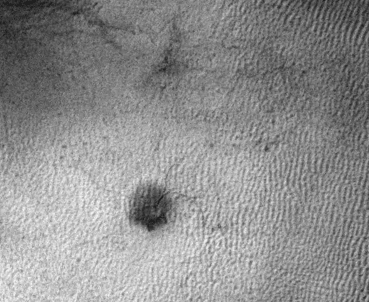

‘Baby Spider’: Growth of a Martian Trough Network

This sequence of three images shows the growth of a branching network of troughs carved by thawing carbon dioxide over the span of three Martian years. This process is believed to also form larger radially patterned channel features known as Martian “spiders.”

The images were taken by the High Resolution Imaging Science Experiment (HiRISE) camera on NASA’s Mars Reconnaissance Orbiter and included in a report on the first detection of such troughs persisting and growing, from one Mars year to the next.

The ground area included in this animated GIF sequence spans about 640 feet (195 meters) across, at 70 degrees south latitude, 178 degrees east longitude. The three images are excerpts from HiRISE observations ESP_014185_1095, taken Aug. 5, 2009; ESP_023600_1095, taken Aug. 9, 2011; and ESP_041402_1095, taken May 25, 2015. The sequence repeats multiple times.

HiRISE is one of six instruments on the Mars Reconnaissance Orbiter, which began examining Mars in 2006. The University of Arizona, Tucson, operates HiRISE, which was built by Ball Aerospace & Technologies Corp., Boulder, Colorado. NASA’s Jet Propulsion Laboratory, a division of Caltech in Pasadena, California, manages the Mars Reconnaissance Orbiter Project for NASA’s Science Mission Directorate, Washington. Lockheed Martin Space Systems, Denver, built the orbiter and collaborates with JPL to operate it.

Credit: NASA/JPL-Caltech/Univ. of Arizona